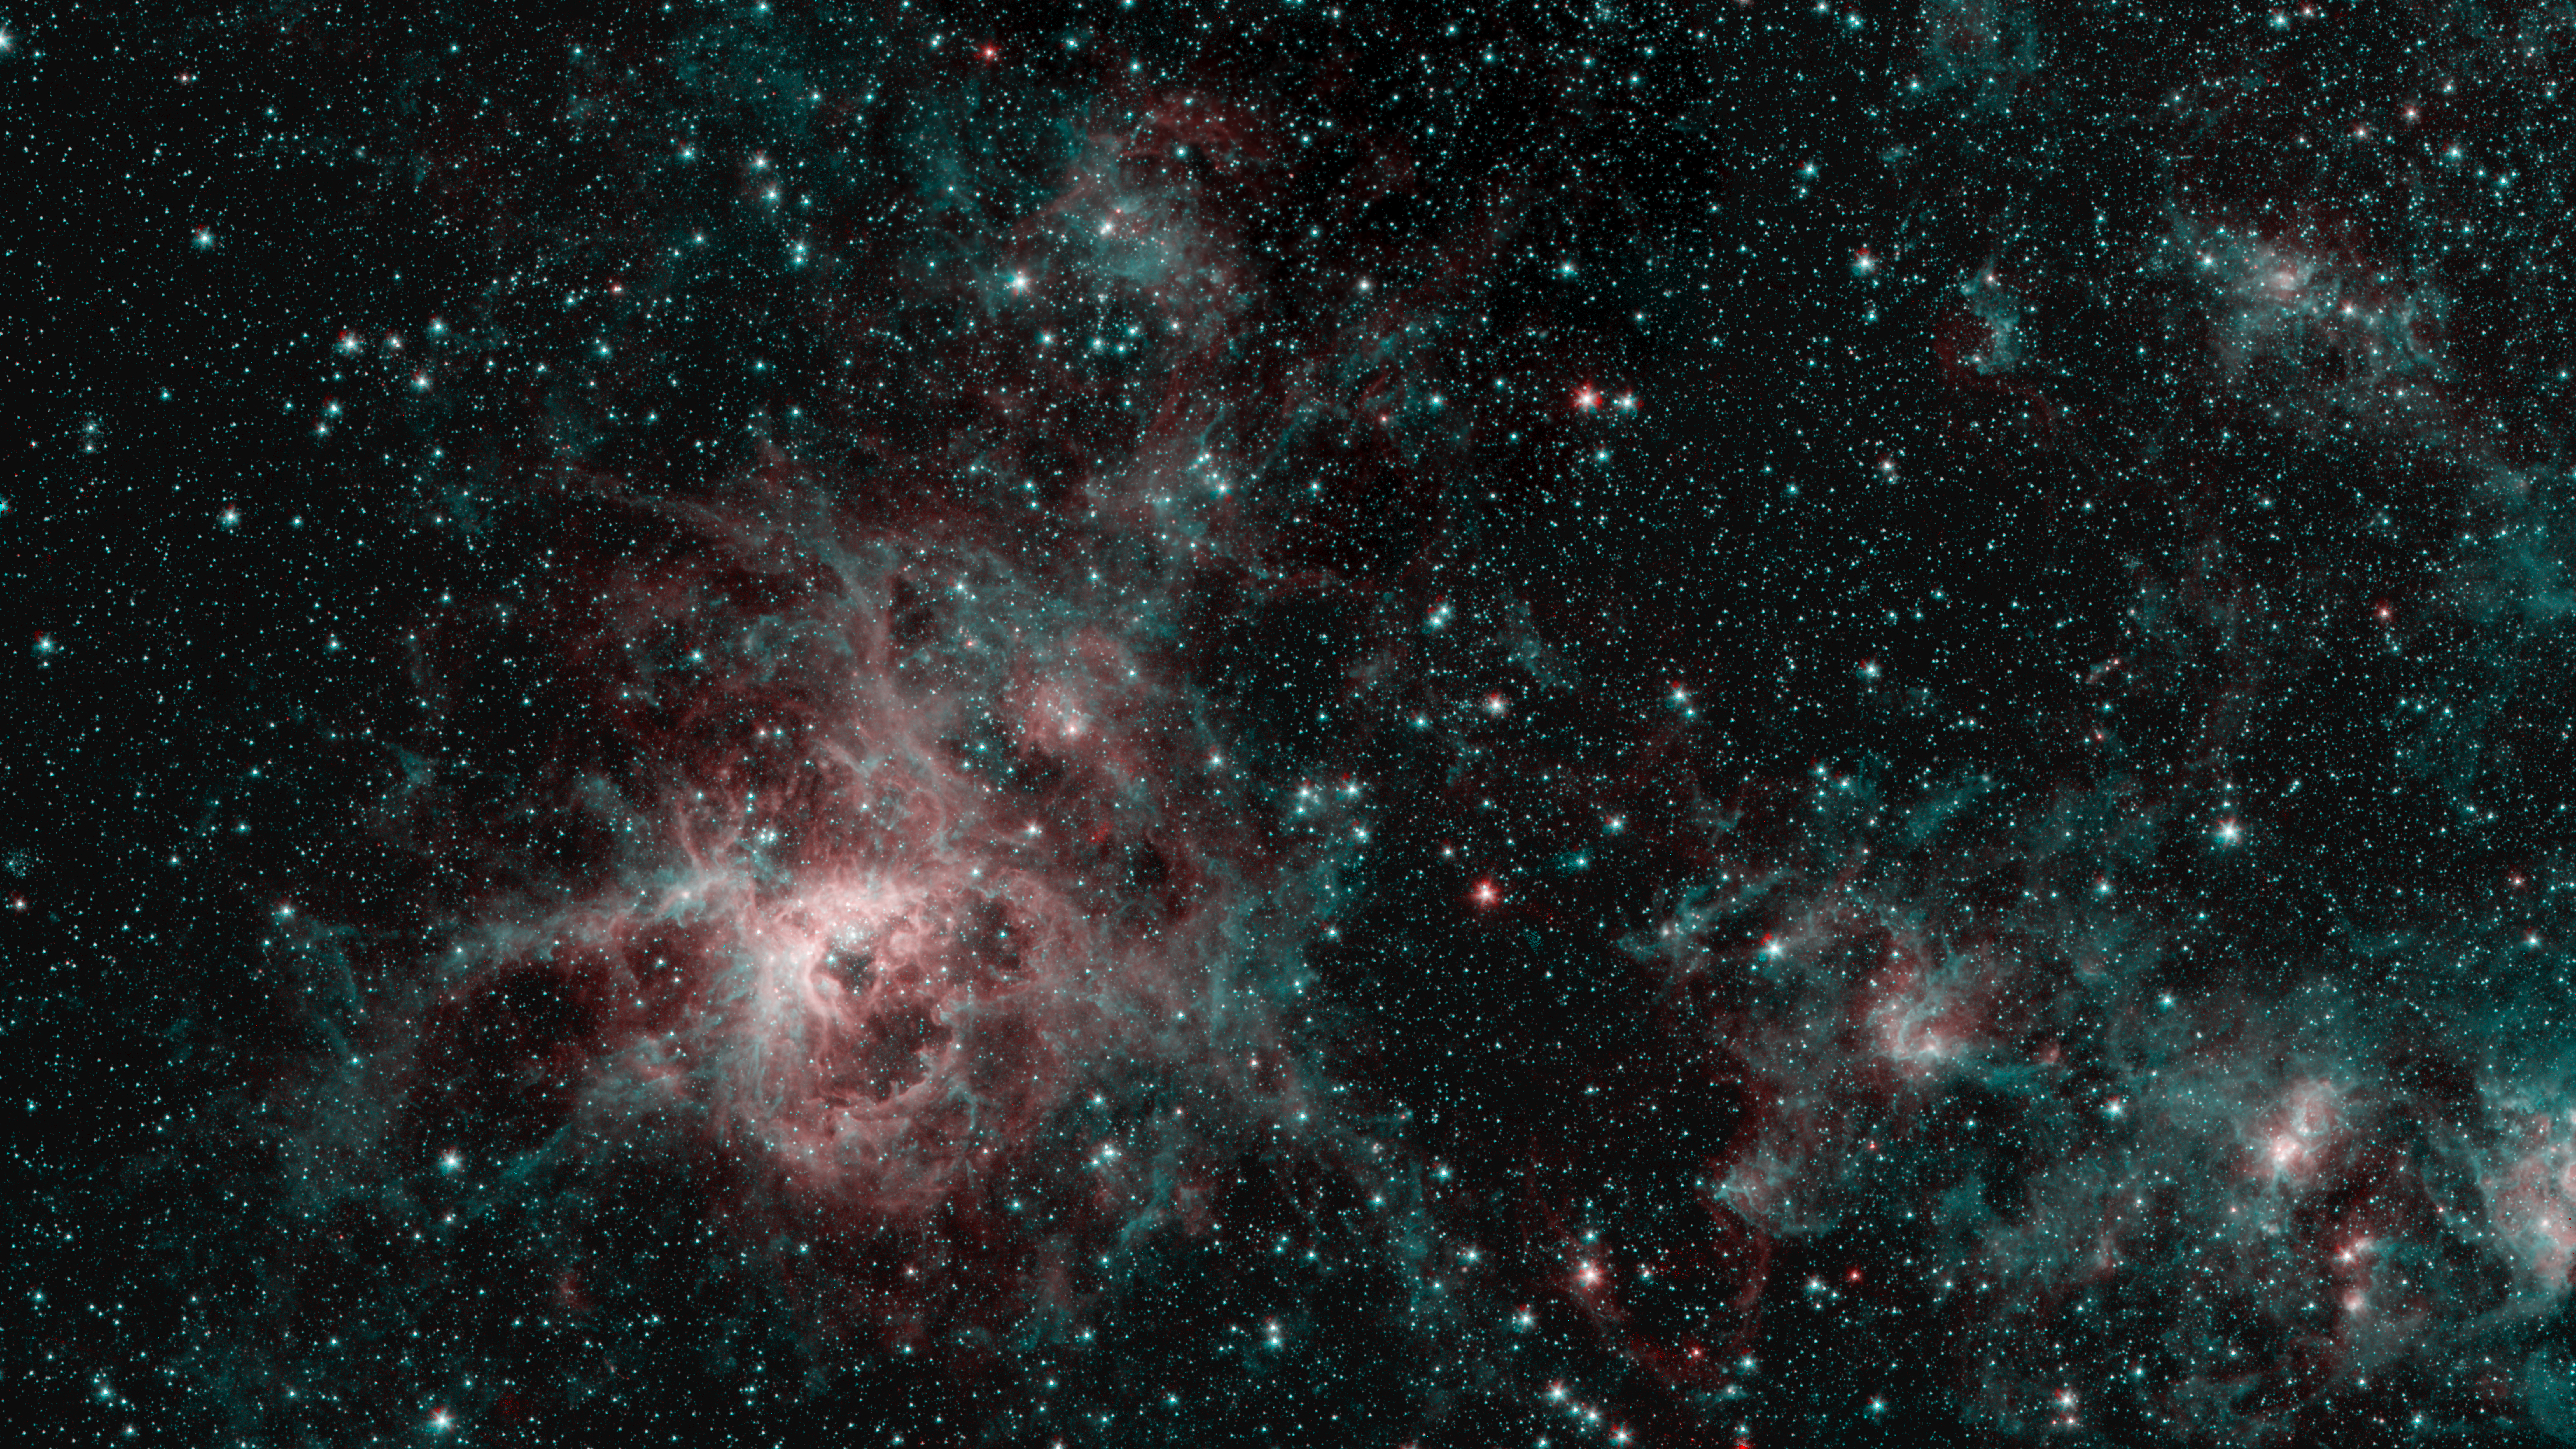

Tarantula Nebula Spitzer 2-Color Image

This image from NASA’s Spitzer Space Telescope shows the Tarantula Nebula in two wavelengths of infrared light, each represented by a different color. The red color at the heart of the nebula shows the presence of particularly hot gas emitting infrared light at a wavelength of 4.5 micrometers. The blue regions are dust composed of molecules called polycyclic aromatic hydrocarbons (PAHs), which are also found in ash from coal, wood and oil fires on Earth. Regions emitting both wavelengths appear white.

NASA’s Jet Propulsion Laboratory, Pasadena, Calif., manages the Spitzer Space Telescope mission for NASA’s Science Mission Directorate, Washington. Science operations are conducted at the Spitzer Science Center at the California Institute of Technology, also in Pasadena. Caltech manages JPL for NASA.

Credit: NASA/JPL-Caltech